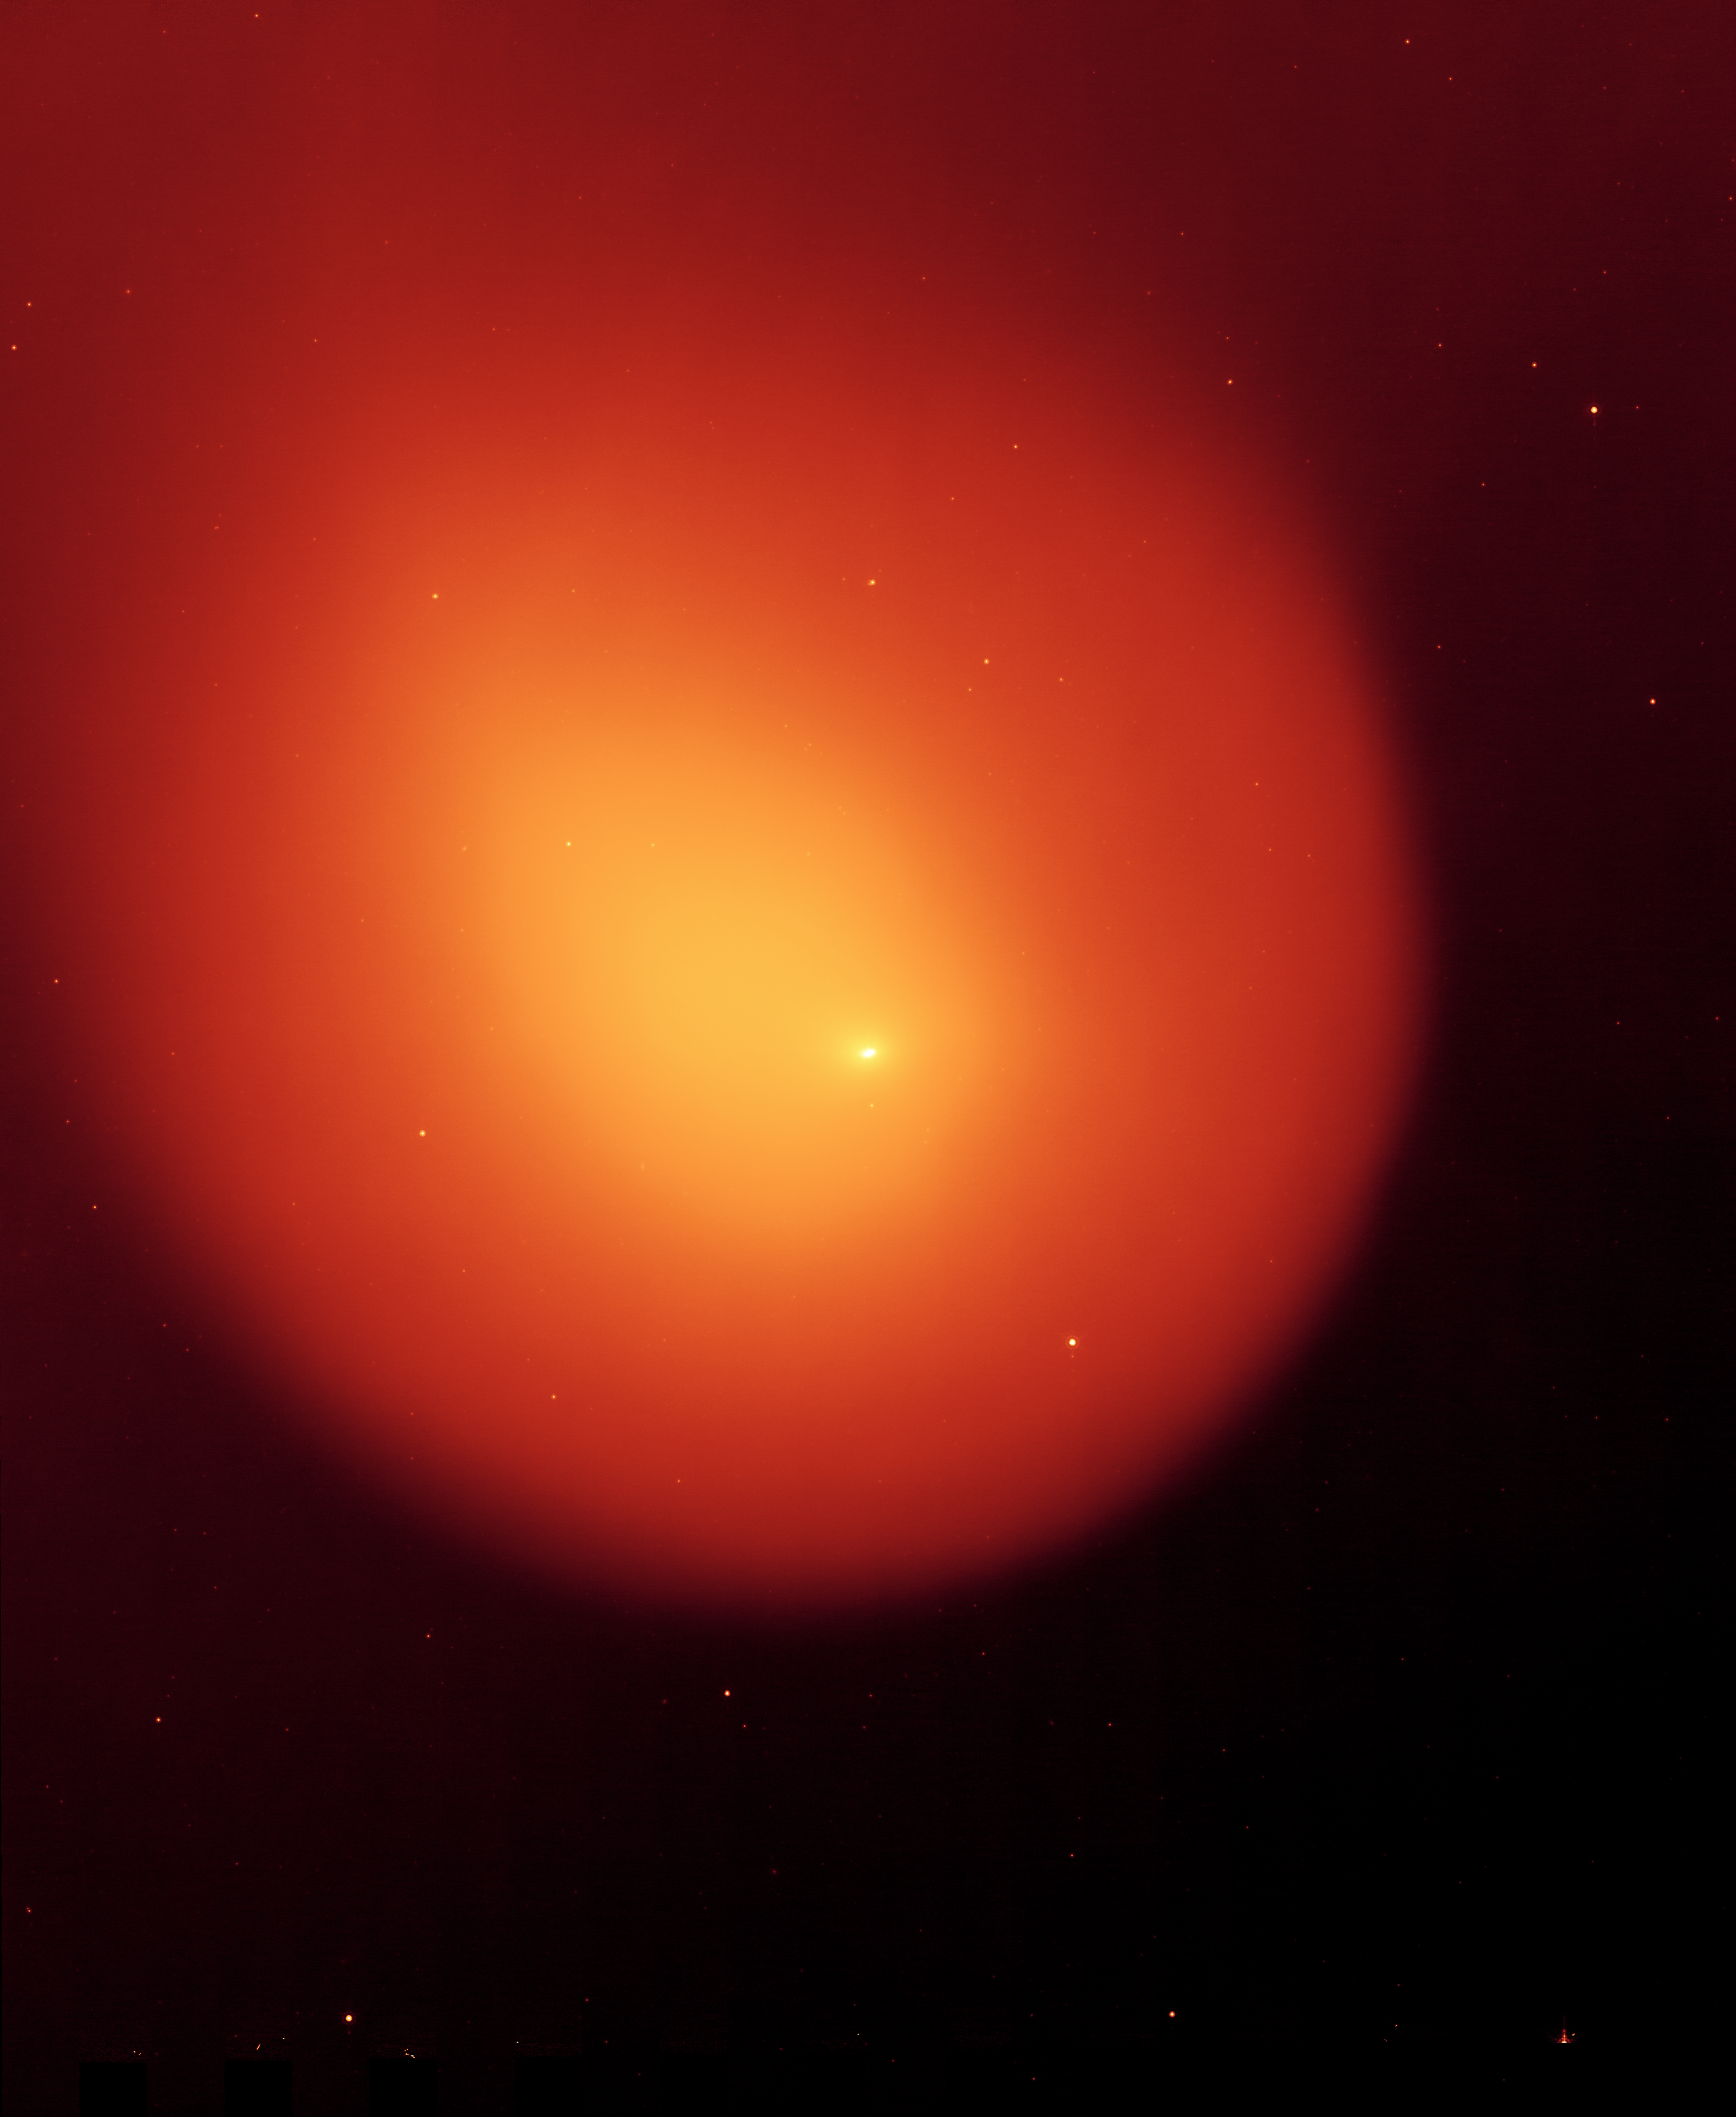

Anatomy of a Busted Comet

Poster Version (Figure 1)

NASA’s Spitzer Space Telescope captured the picture on the left of comet Holmes in March 2008, five months after the comet suddenly erupted and brightened a millionfold overnight. The contrast of the picture has been enhanced on the right to show the anatomy of the comet.

Every six years, comet 17P/Holmes speeds away from Jupiter and heads inward toward the sun, traveling the same route typically without incident. However, twice in the last 116 years, in November 1892 and October 2007, comet Holmes mysteriously exploded as it approached the asteroid belt. Astronomers still do not know the cause of these eruptions.

Spitzer’s infrared picture at left hand side of figure 1, reveals fine dust particles that make up the outer shell, or coma, of the comet. The nucleus of the comet is within the bright whitish spot in the center, while the yellow area shows solid particles that were blown from the comet in the explosion. The comet is headed away from the sun, which lies beyond the right-hand side of figure 1.

The contrast-enhanced picture on the right shows the comet’s outer shell, and strange filaments, or streamers, of dust. The streamers and shell are a yet another mystery surrounding comet Holmes. Scientists had initially suspected that the streamers were small dust particles ejected from fragments of the nucleus, or from hyerpactive jets on the nucleus, during the October 2007 explosion. If so, both the streamers and the shell should have shifted their orientation as the comet followed its orbit around the sun. Radiation pressure from the sun should have swept the material back and away from it. But pictures of comet Holmes taken by Spitzer over time show the streamers and shell in the same configuration, and not pointing away from the sun. The observations have left astronomers stumped.

The horizontal line seen in the contrast-enhanced picture is a trail of debris that travels along with the comet in its orbit.

The Spitzer picture was taken with the spacecraft’s multiband imaging photometer at an infrared wavelength of 24 microns.

Credit: NASA/JPL-Caltech